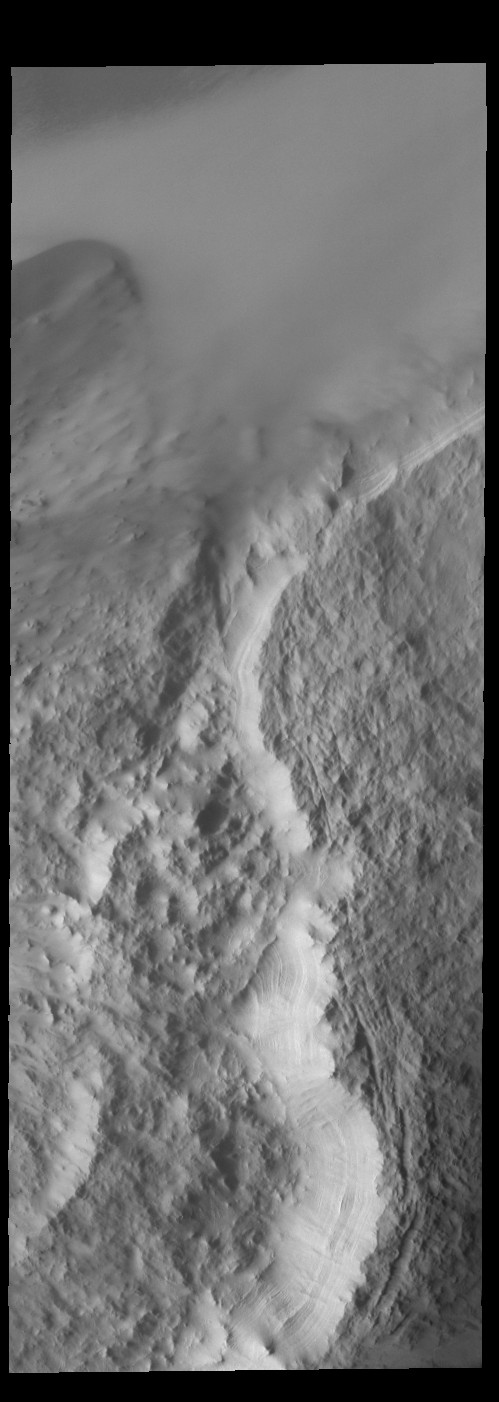

McMurdo Crater

Today’s VIS image shows part of McMurdo Crater. Located on the margin of the south polar cap, the layering of the ice is visible along the crater rim. McMurdo Crater is name for McMurdo Station in Antarctica.

Credit: NASA/JPL-Caltech/ASU